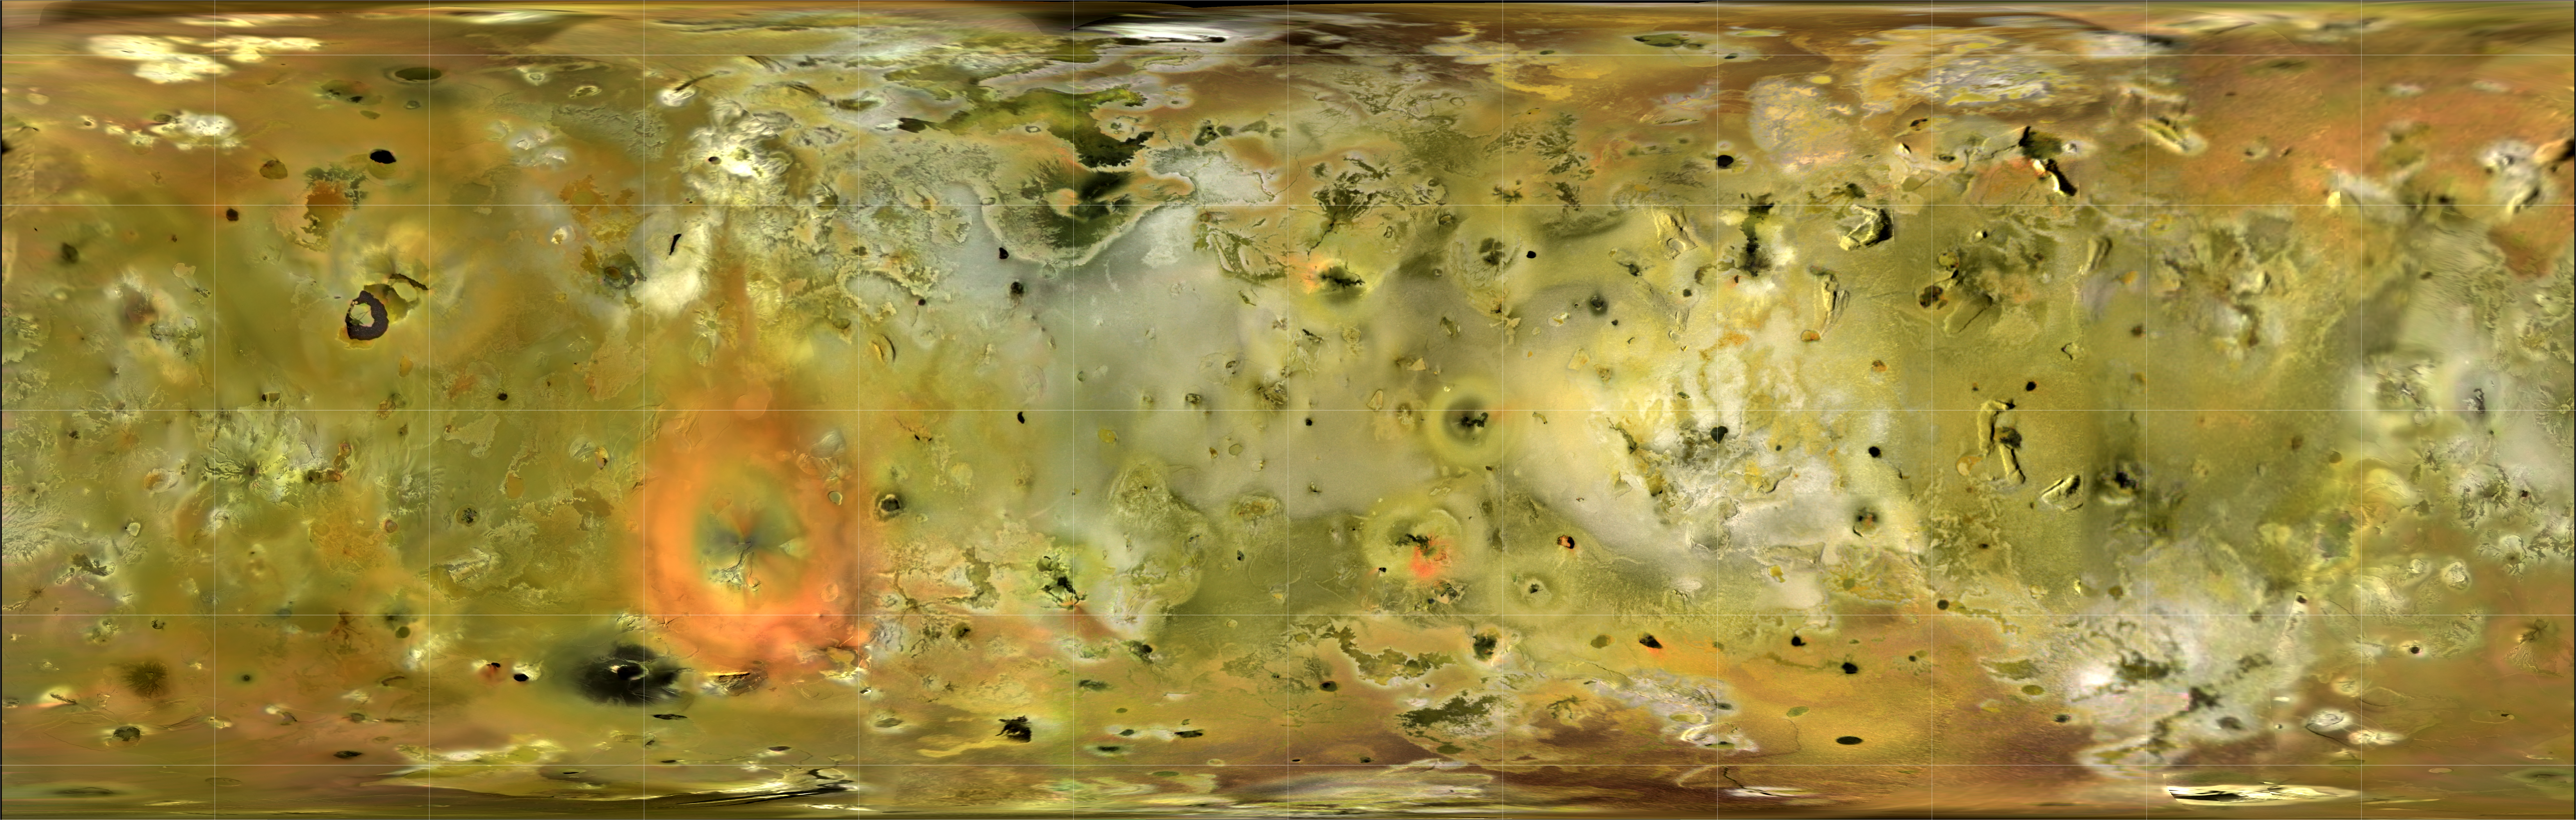

Io in Motion

Io is the most volcanically active body in the Solar System. Volcanoes erupt massive volumes of silicate lava, sulphur and sulphur dioxide, constantly changing Io’s appearance. This new basemap of Jupiter’s moon Io was produced by combining the best images from both the Voyager 1 and Galileo Missions. Although the subjovian hemisphere of Io was poorly seen by Galileo, superbly detailed Voyager 1 images cover longitudes from 240 W to 40 W and the nearby southern latitudes. A monochrome mosaic of the highest resolution images from both Galileo and Voyager 1 was assembled that includes 51 Voyager 1 images with spatial resolutions sometimes exceeding the 1 km/pixel scale of the final mosaic. Because this mosaic is made up of images taken at various local times of day, care must be taken to note the solar illumination direction when deciding whether topographic features display positive or negative relief. In general, the illumination is from the west over longitudes 40 to 270 W, and from the east over longitudes 270 W to 40 W. Color information was later superimposed from Galileo low phase angle violet, green, and near-infrared (756 nanometer wavelength) images. The Galileo SSI camera’s silicon CCD was sensitive to longer wavelengths than the vidicon cameras of Voyager, so that distinctions between red and yellow hues can be more easily discerned. The “true” colors that would be visible to the eye are similar but much more muted than shown here. Image resolutions range from 1 to 10 km/pixel along the equator, with the poorest coverage centered on longitude 50 W.

This mosaic is in an equal area cylindrical map projection, centered onlongitude 180, with grid lines at 30 degree intervals. Full scale versions of this mosaic, and the data products used to generate it, can be obtained from the USGS Astrogeology website, http://astrogeology.usgs.gov/Projects/JupiterSatellites/.

About the Animation
In the same way that the Moon always has the same side facing Earth, Io always has the same side facing Jupiter. The movie shows two speeded-up rotations of Io (a single rotation really takes 1.77 days), and begins with a view of the Jupiter-facing hemisphere. With rotation in an easterly direction, after two seconds the volcano Prometheus (on the equator) comes into view. The massive red deposit around Pele (seconds 5-10) is the most distinctive expression of volcanic activity on Io, and just to the north-west is the horse shoe-shaped Loki Patera, the most powerful volcano on Io.

The animation was made using a computer program that wrapped the Io mosaic around a sphere to produce a globe. In all, 360 images were used, each differing by one degree in longitude from the previous image.

Credit: NASA/JPL/USGS